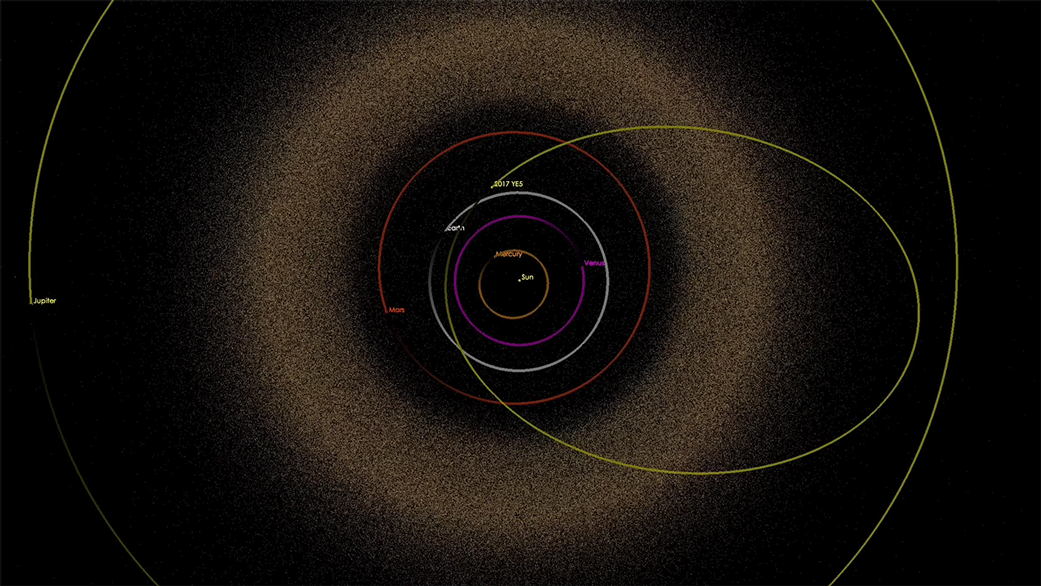

Trajectory of Asteroid 2017 YE5 (Artist’s Concept)

Artist’s illustration of the trajectory of asteroid 2017 YE5 through the solar system. At its closest approach to Earth, the asteroid came to within 16 times the distance between Earth and the moon.

Credit: NASA/JPL-Caltech